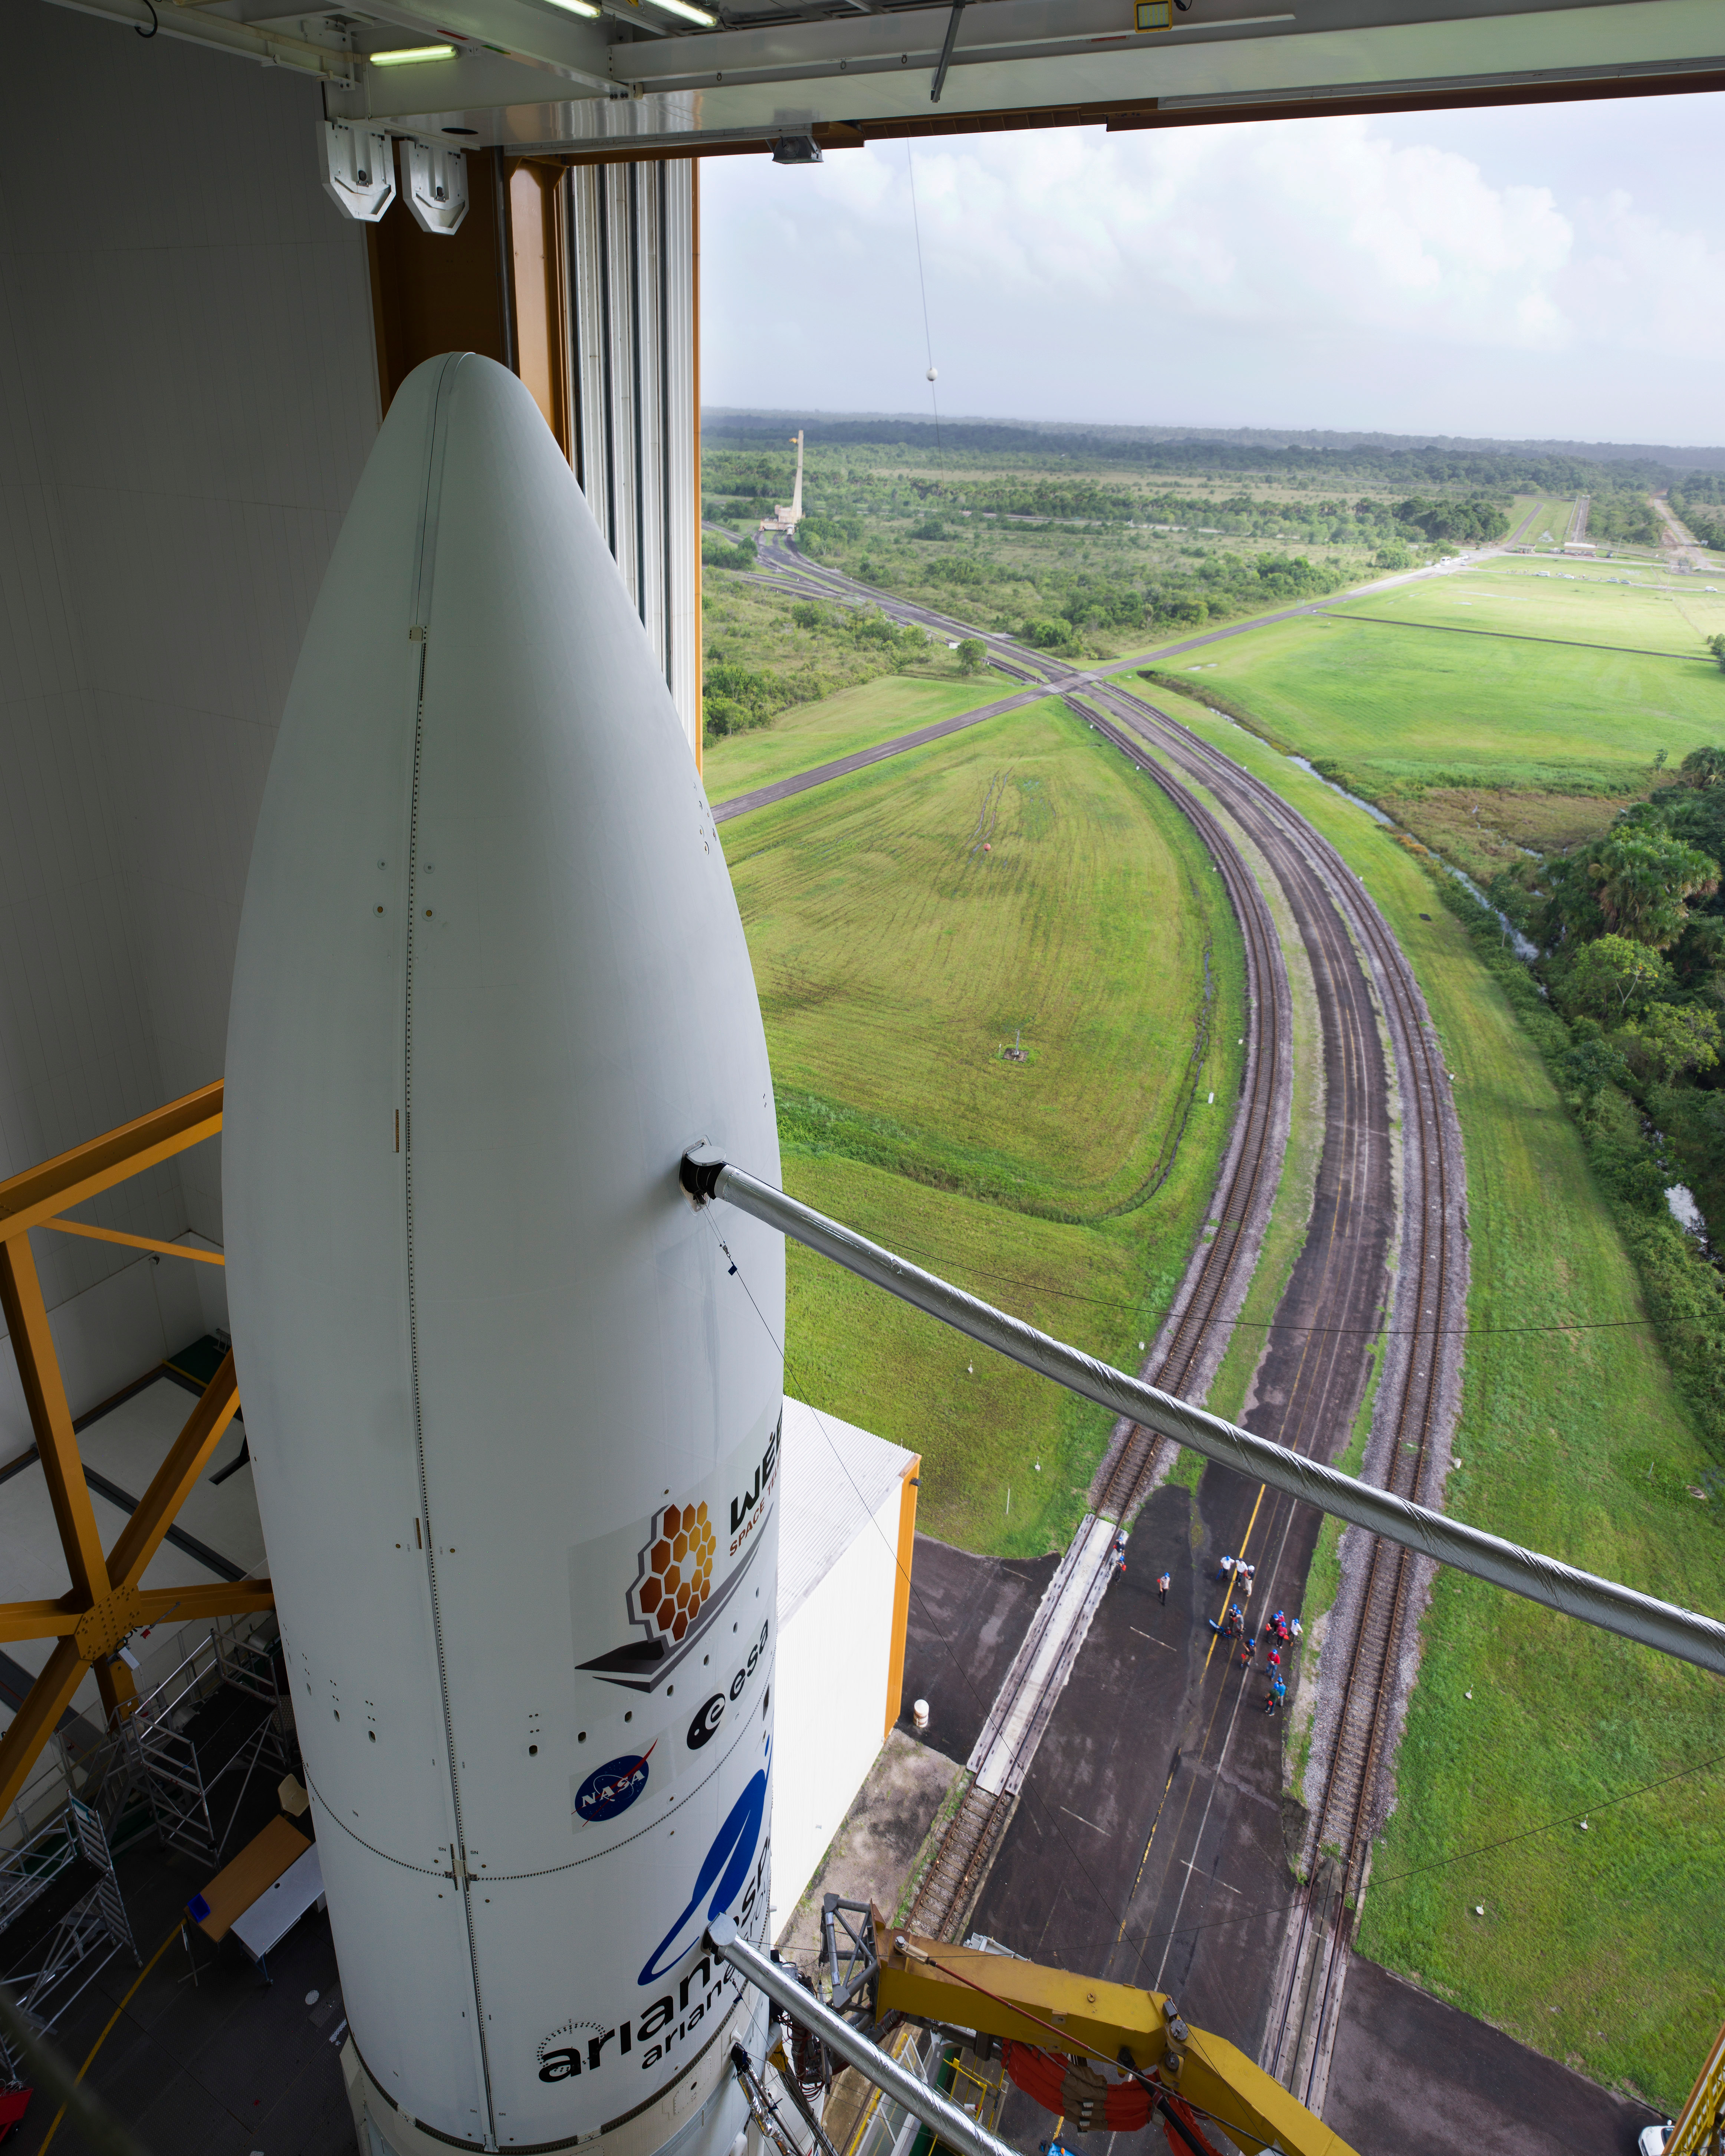

Prelaunch of Ariane 5 with James Webb Space Telescope

Arianespace's Ariane 5 rocket with NASA’s James Webb Space Telescope onboard, is seen in the final assembly building ahead of the planned roll to the launch pad, Thursday, Dec. 23, 2021, at Europe’s Spaceport, the Guiana Space Center in Kourou, French Guiana. The James Webb Space Telescope (sometimes called JWST or Webb) is a large infrared telescope with a 21.3 foot (6.5 meter) primary mirror. The observatory will study every phase of cosmic history—from within our solar system to the most distant observable galaxies in the early universe.

Credit: NASA/Chris Gunn